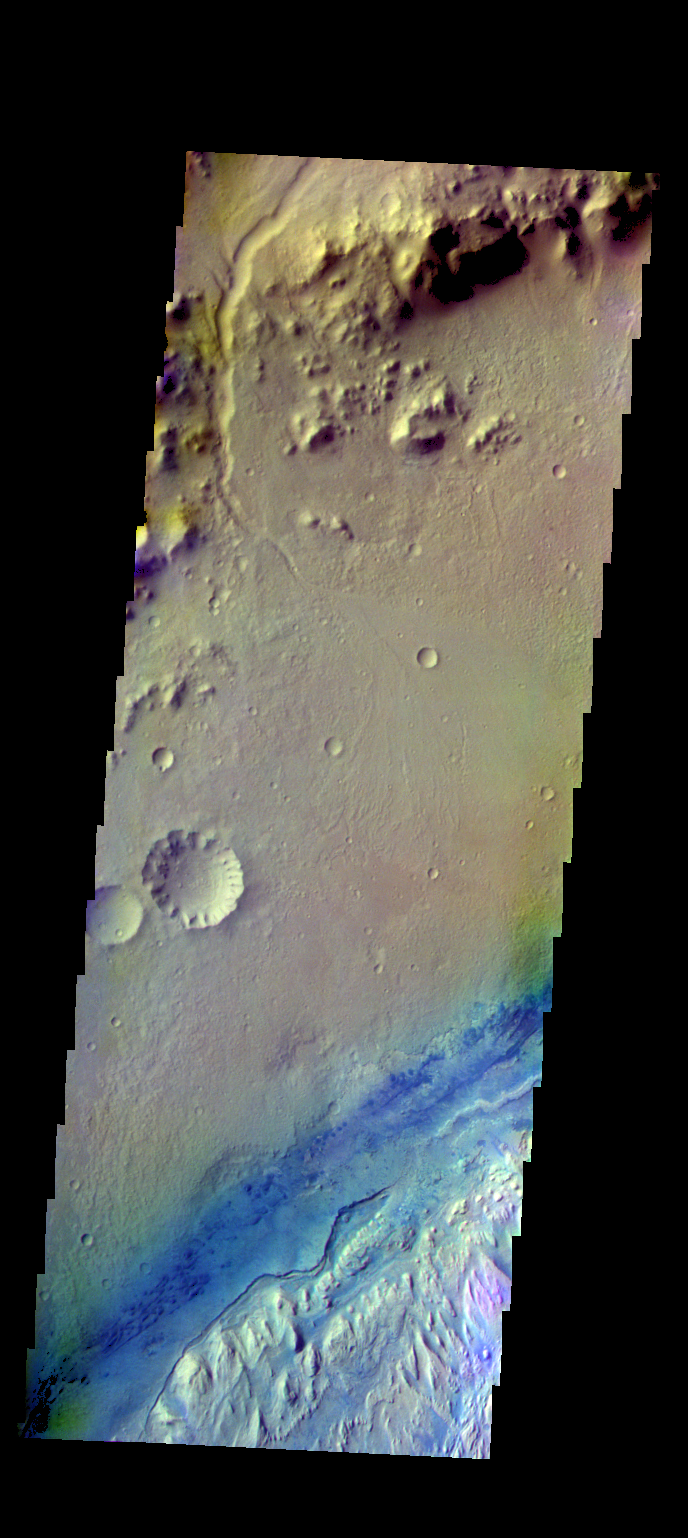

Gale Crater – False Color

The THEMIS VIS camera contains 5 filters. The data from different filters can be combined in multiple ways to create a false color image. These false color images may reveal subtle variations of the surface not easily identified in a single band image. Today’s false color image shows part of Gale Crater. Gale Crater is the home of the Curiosity Rover.

Credit: NASA/JPL-Caltech/ASU